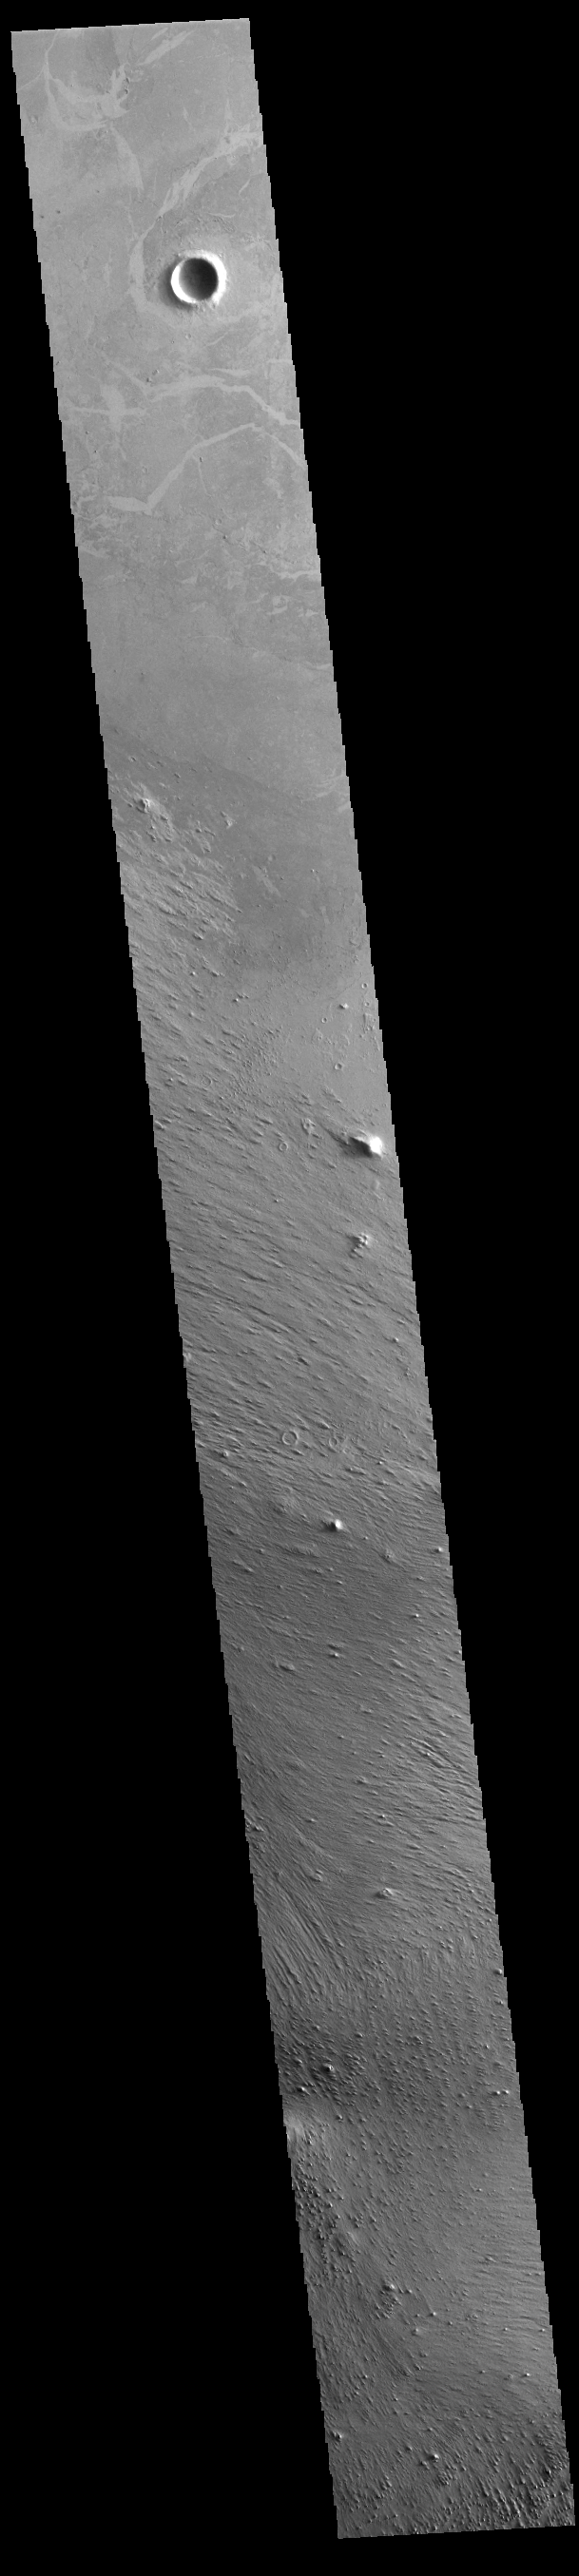

Zephyria Planum

Today’s VIS image shows part of Zephyria Planum. Zephyria Planum is located south of Elysium Planitia. Long term winds have eroded the surface of Zephyria Planum (bottom half of image). Elysium Planitia covers the top half of the image. The surface contains what looks like plates of material separated by lighter toned regions. This morphology is common in southern Elysium Planitia and it has been suggested that the ‘plates’ were cooled lava carried along the top of a still molten volcanic flow.

Credit: NASA/JPL-Caltech/ASU